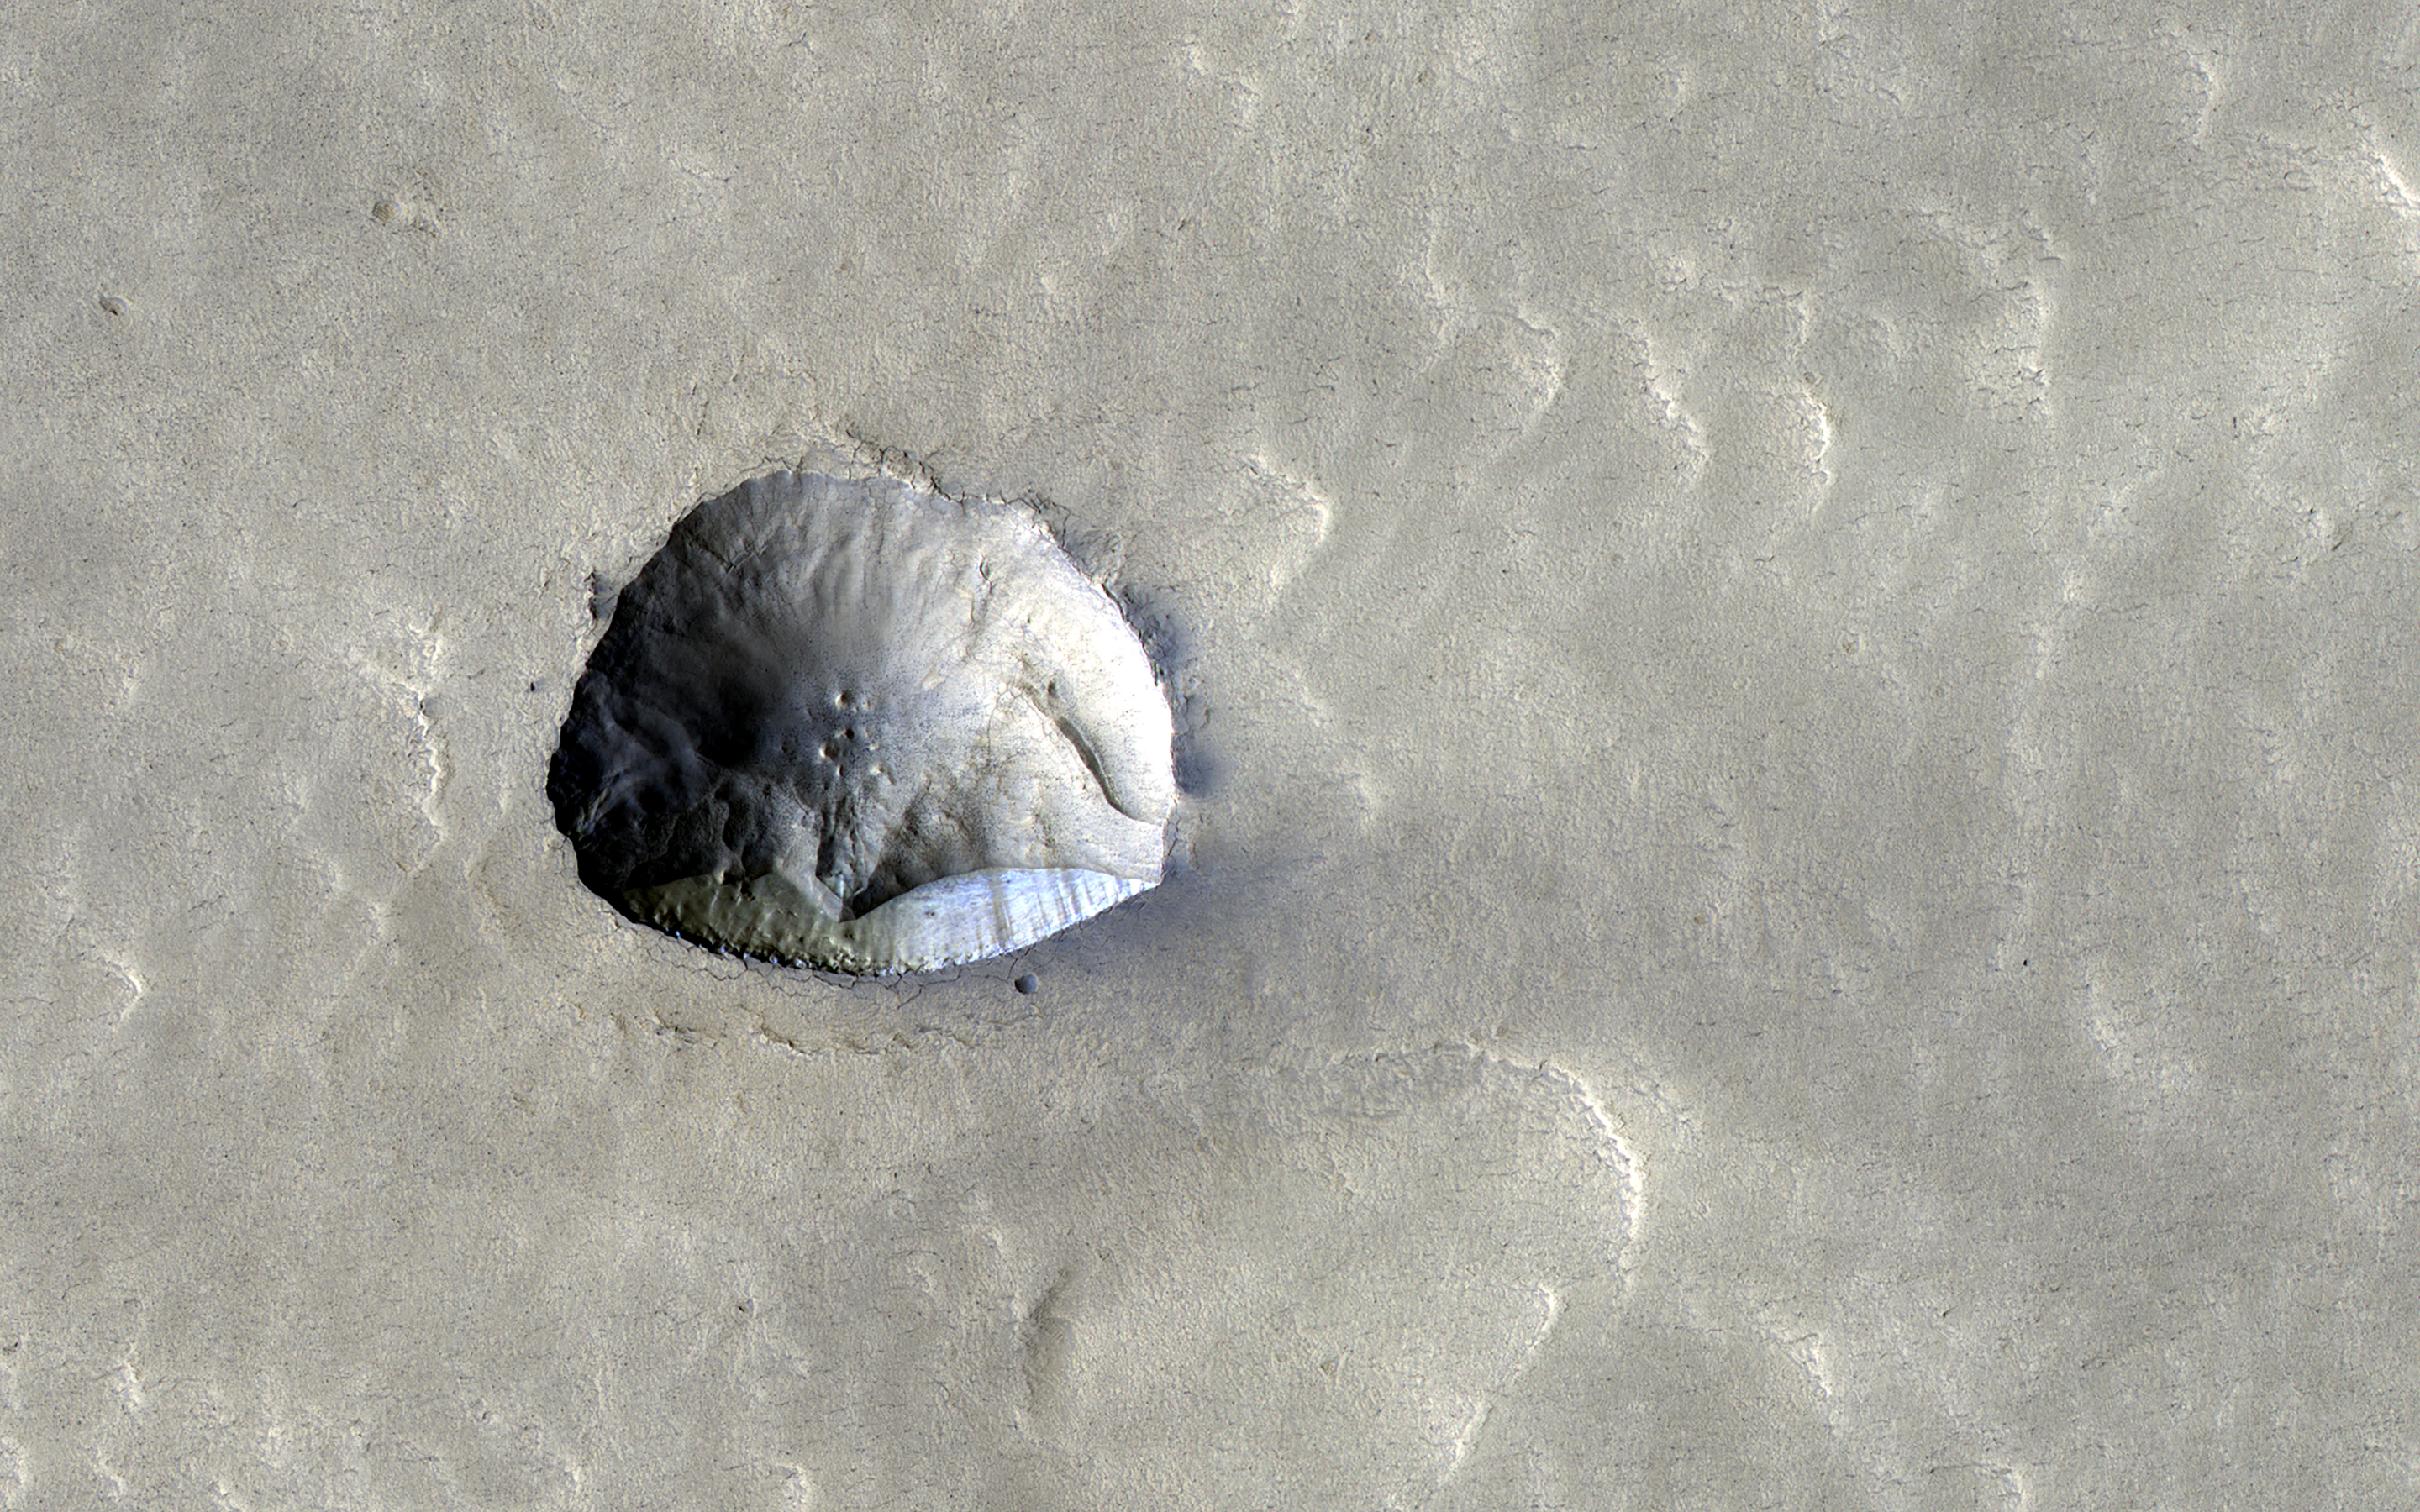

Icy Cliffs and Impact Craters

We’ve come to understand in recent years that about a third of Mars has ice just below the surface. Many impact craters in the mid-latitudes are filled with smooth material that is probably ice covered with a little dirt. Part of one of these filled craters appears in this HiRISE image and has an interesting feature about 250 meters (800 feet) across, near the image center.

What looks like might have been a small impact crater now has a straight edge with a steep cliff on its southern side. This north-facing cliff appears to expose icy material that’s similar to other pole-facing scarps showing buried ice elsewhere on the planet. These cliffs give us a cut-away view of the buried ice in that location and can help answer questions about what the Martian climate was like when this ice formed.

The map is projected here at a scale of 50 centimeters (19.7 inches) per pixel. (The original image scale is 60.4 centimeters [23.8 inches] per pixel [with 2 x 2 binning]; objects on the order of 181 centimeters [71.3 inches] across are resolved.) North is up.

The University of Arizona, in Tucson, operates HiRISE, which was built by Ball Aerospace & Technologies Corp., in Boulder, Colorado. NASA’s Jet Propulsion Laboratory, a division of Caltech in Pasadena, California, manages the Mars Reconnaissance Orbiter Project for NASA’s Science Mission Directorate, Washington.

Credit: NASA/JPL-Caltech/University of Arizona